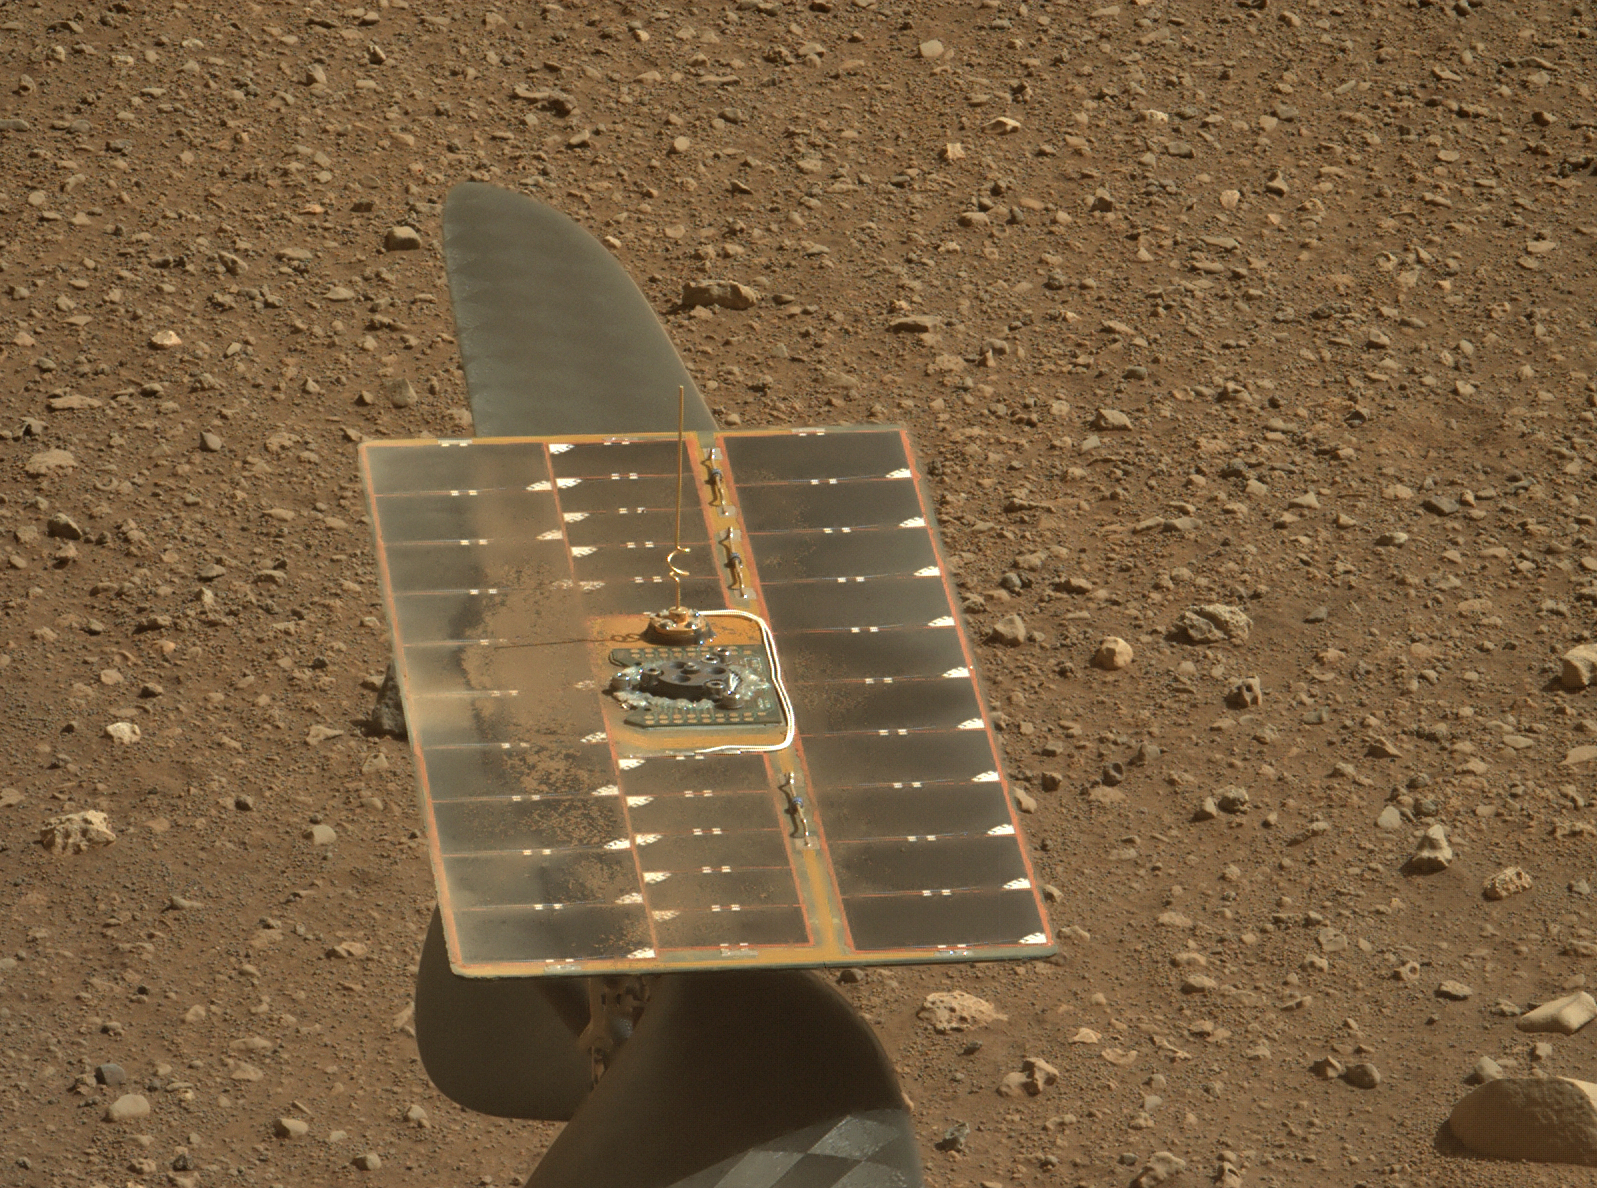

Mars Helicopter’s Solar Array as Seen by Perseverance’s Mastcam-Z

The solar panel of NASA’s Ingenuity Mars Helicopter’s solar panel as seen by Mastcam-Z, a pair of zoomable cameras aboard NASA’s Perseverance Mars rover. Roughly 6.5 by 17 inches (425 mm by 165 mm), the panel charges six lithium-ion batteries inside the helicopter.

The small amount of dust on the panel may have accumulated above the helicopter during landing and fallen onto it during helicopter deployment. This dust has had no adverse impact on the helicopter’s power. Solar cells in the array are optimized for the solar spectrum encountered at Mars, and the stored energy is used to operate heaters for the cold Martian nights as well as power the helicopter during flight operations. Power expended by the helicopter during an up-to-90-second flight is about 350 watts.

The image is not white balanced; instead it is displayed in a preliminary calibrated version of a natural-color composite, approximately simulating the colors of the scene that we would see if we were there viewing it ourselves.

Arizona State University in Tempe leads the operations of the Mastcam-Z instrument, working in collaboration with Malin Space Science Systems in San Diego.

A key objective for Perseverance’s mission on Mars is astrobiology, including the search for signs of ancient microbial life. The rover will characterize the planet’s geology and past climate, pave the way for human exploration of the Red Planet, and be the first mission to collect and cache Martian rock and regolith (broken rock and dust).

Subsequent NASA missions, in cooperation with ESA (European Space Agency), would send spacecraft to Mars to collect these sealed samples from the surface and return them to Earth for in-depth analysis.

The Mars 2020 Perseverance mission is part of NASA’s Moon to Mars exploration approach, which includes Artemis missions to the Moon that will help prepare for human exploration of the Red Planet.

JPL, which is managed for NASA by Caltech in Pasadena, California, built and manages operations of the Perseverance rover.

Credit: NASA/JPL-Caltech/ASU/MSSS